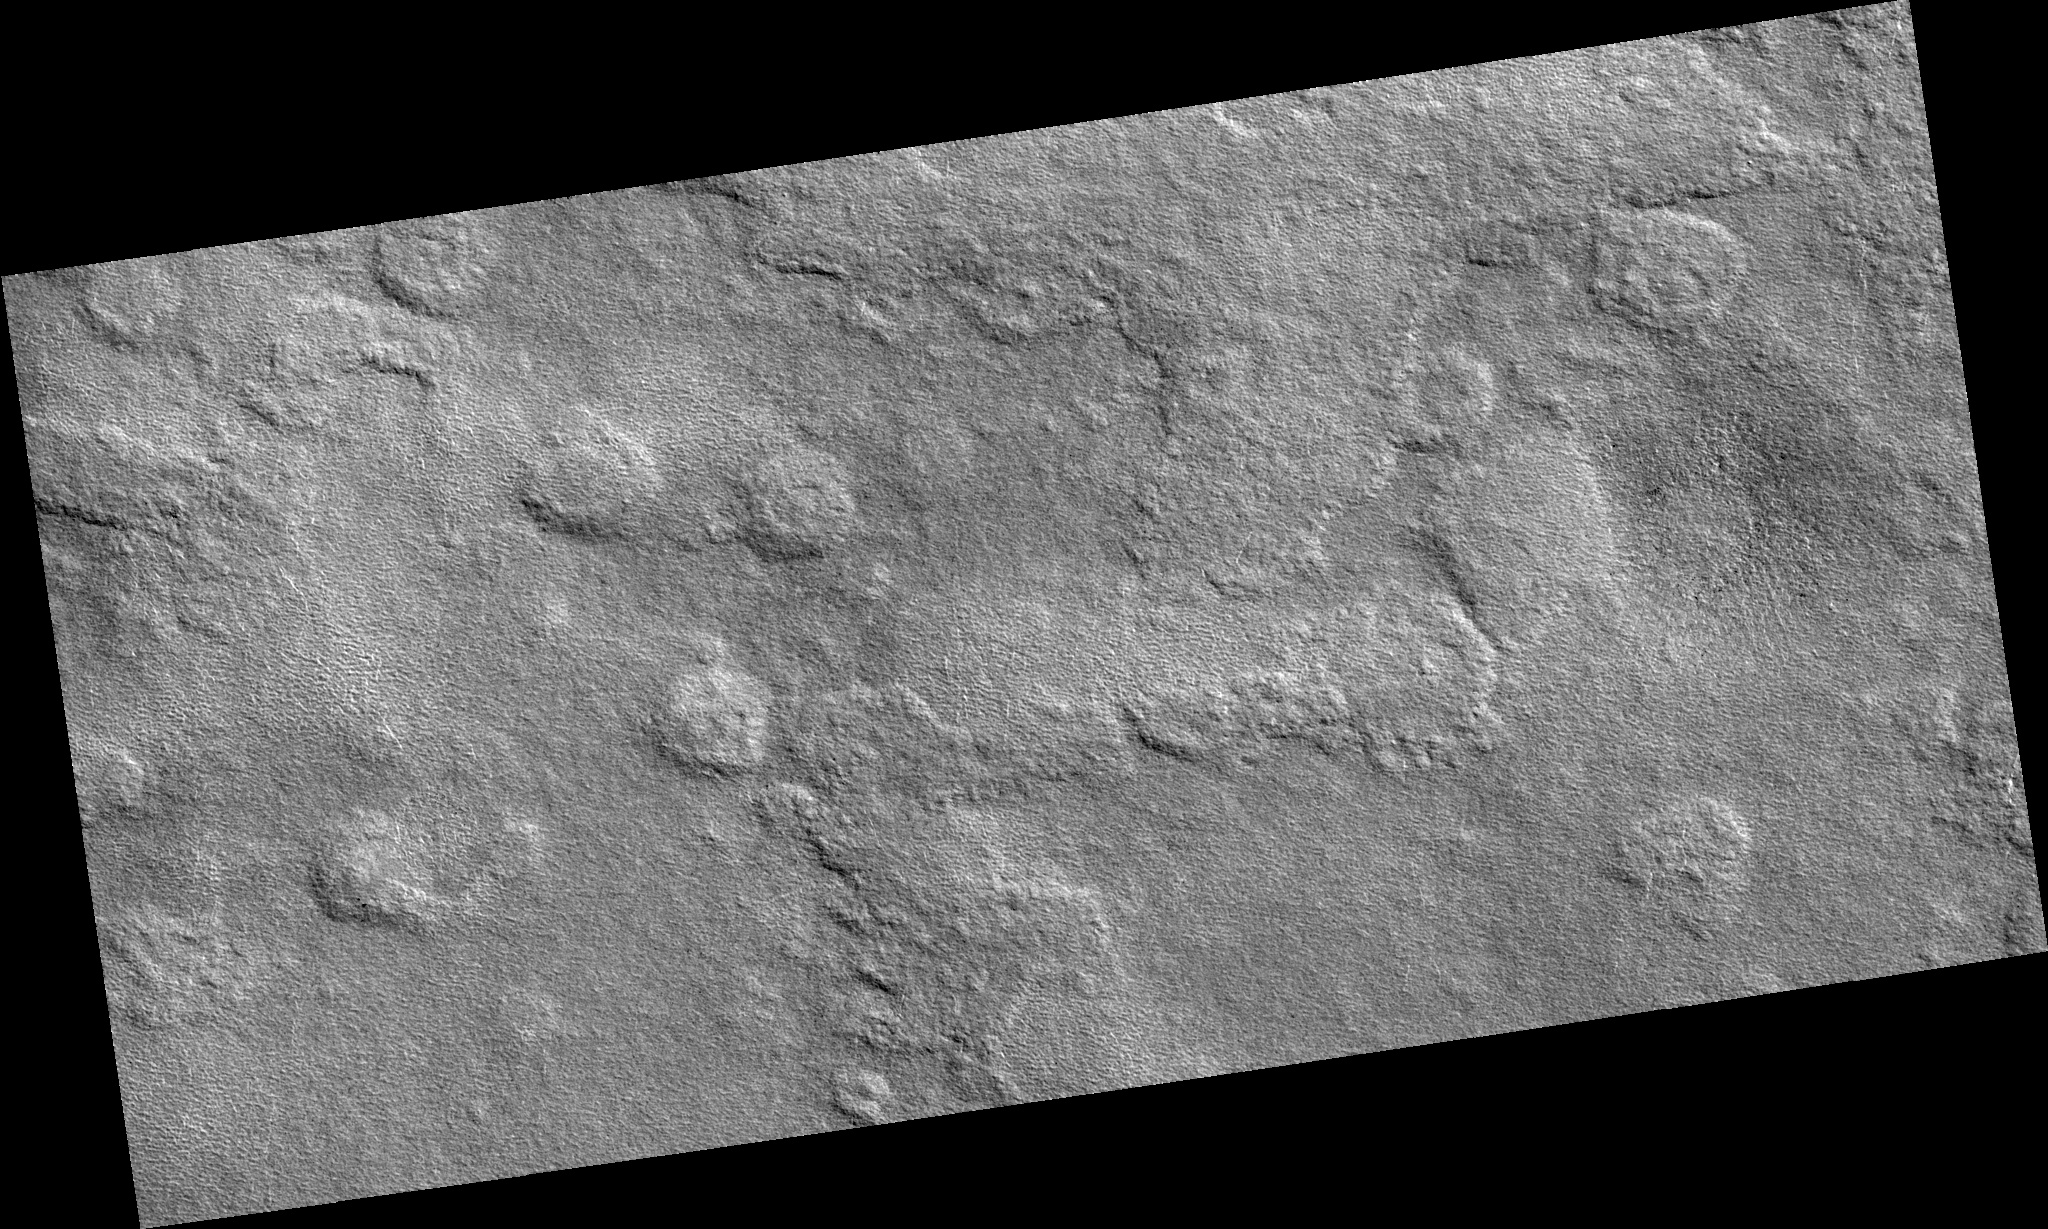

Northern Plains

Image PSP_001483_2465 was taken by the High Resolution Imaging Science Experiment (HiRISE) camera onboard the Mars Reconnaissance Orbiter spacecraft on November 20, 2006. The complete image is centered at 66.5 degrees latitude, 262.3 degrees East longitude. The range to the target site was 311.6 km (194.8 miles). At this distance the image scale is 31.2 cm/pixel (with 1 x 1 binning) so objects ~94 cm across are resolved. The image shown here has been map-projected to 25 cm/pixel. The image was taken at a local Mars time of 3:07 PM and the scene is illuminated from the west with a solar incidence angle of 59 degrees, thus the sun was about 31 degrees above the horizon. At a solar longitude of 138.0 degrees, the season on Mars is Northern Summer.

NASA’s Jet Propulsion Laboratory, a division of the California Institute of Technology in Pasadena, manages the Mars Reconnaissance Orbiter for NASA’s Science Mission Directorate, Washington. Lockheed Martin Space Systems, Denver, is the prime contractor for the project and built the spacecraft. The High Resolution Imaging Science Experiment is operated by the University of Arizona, Tucson, and the instrument was built by Ball Aerospace and Technology Corp., Boulder, Colo.

Credit: NASA/JPL/Univ. of Arizona